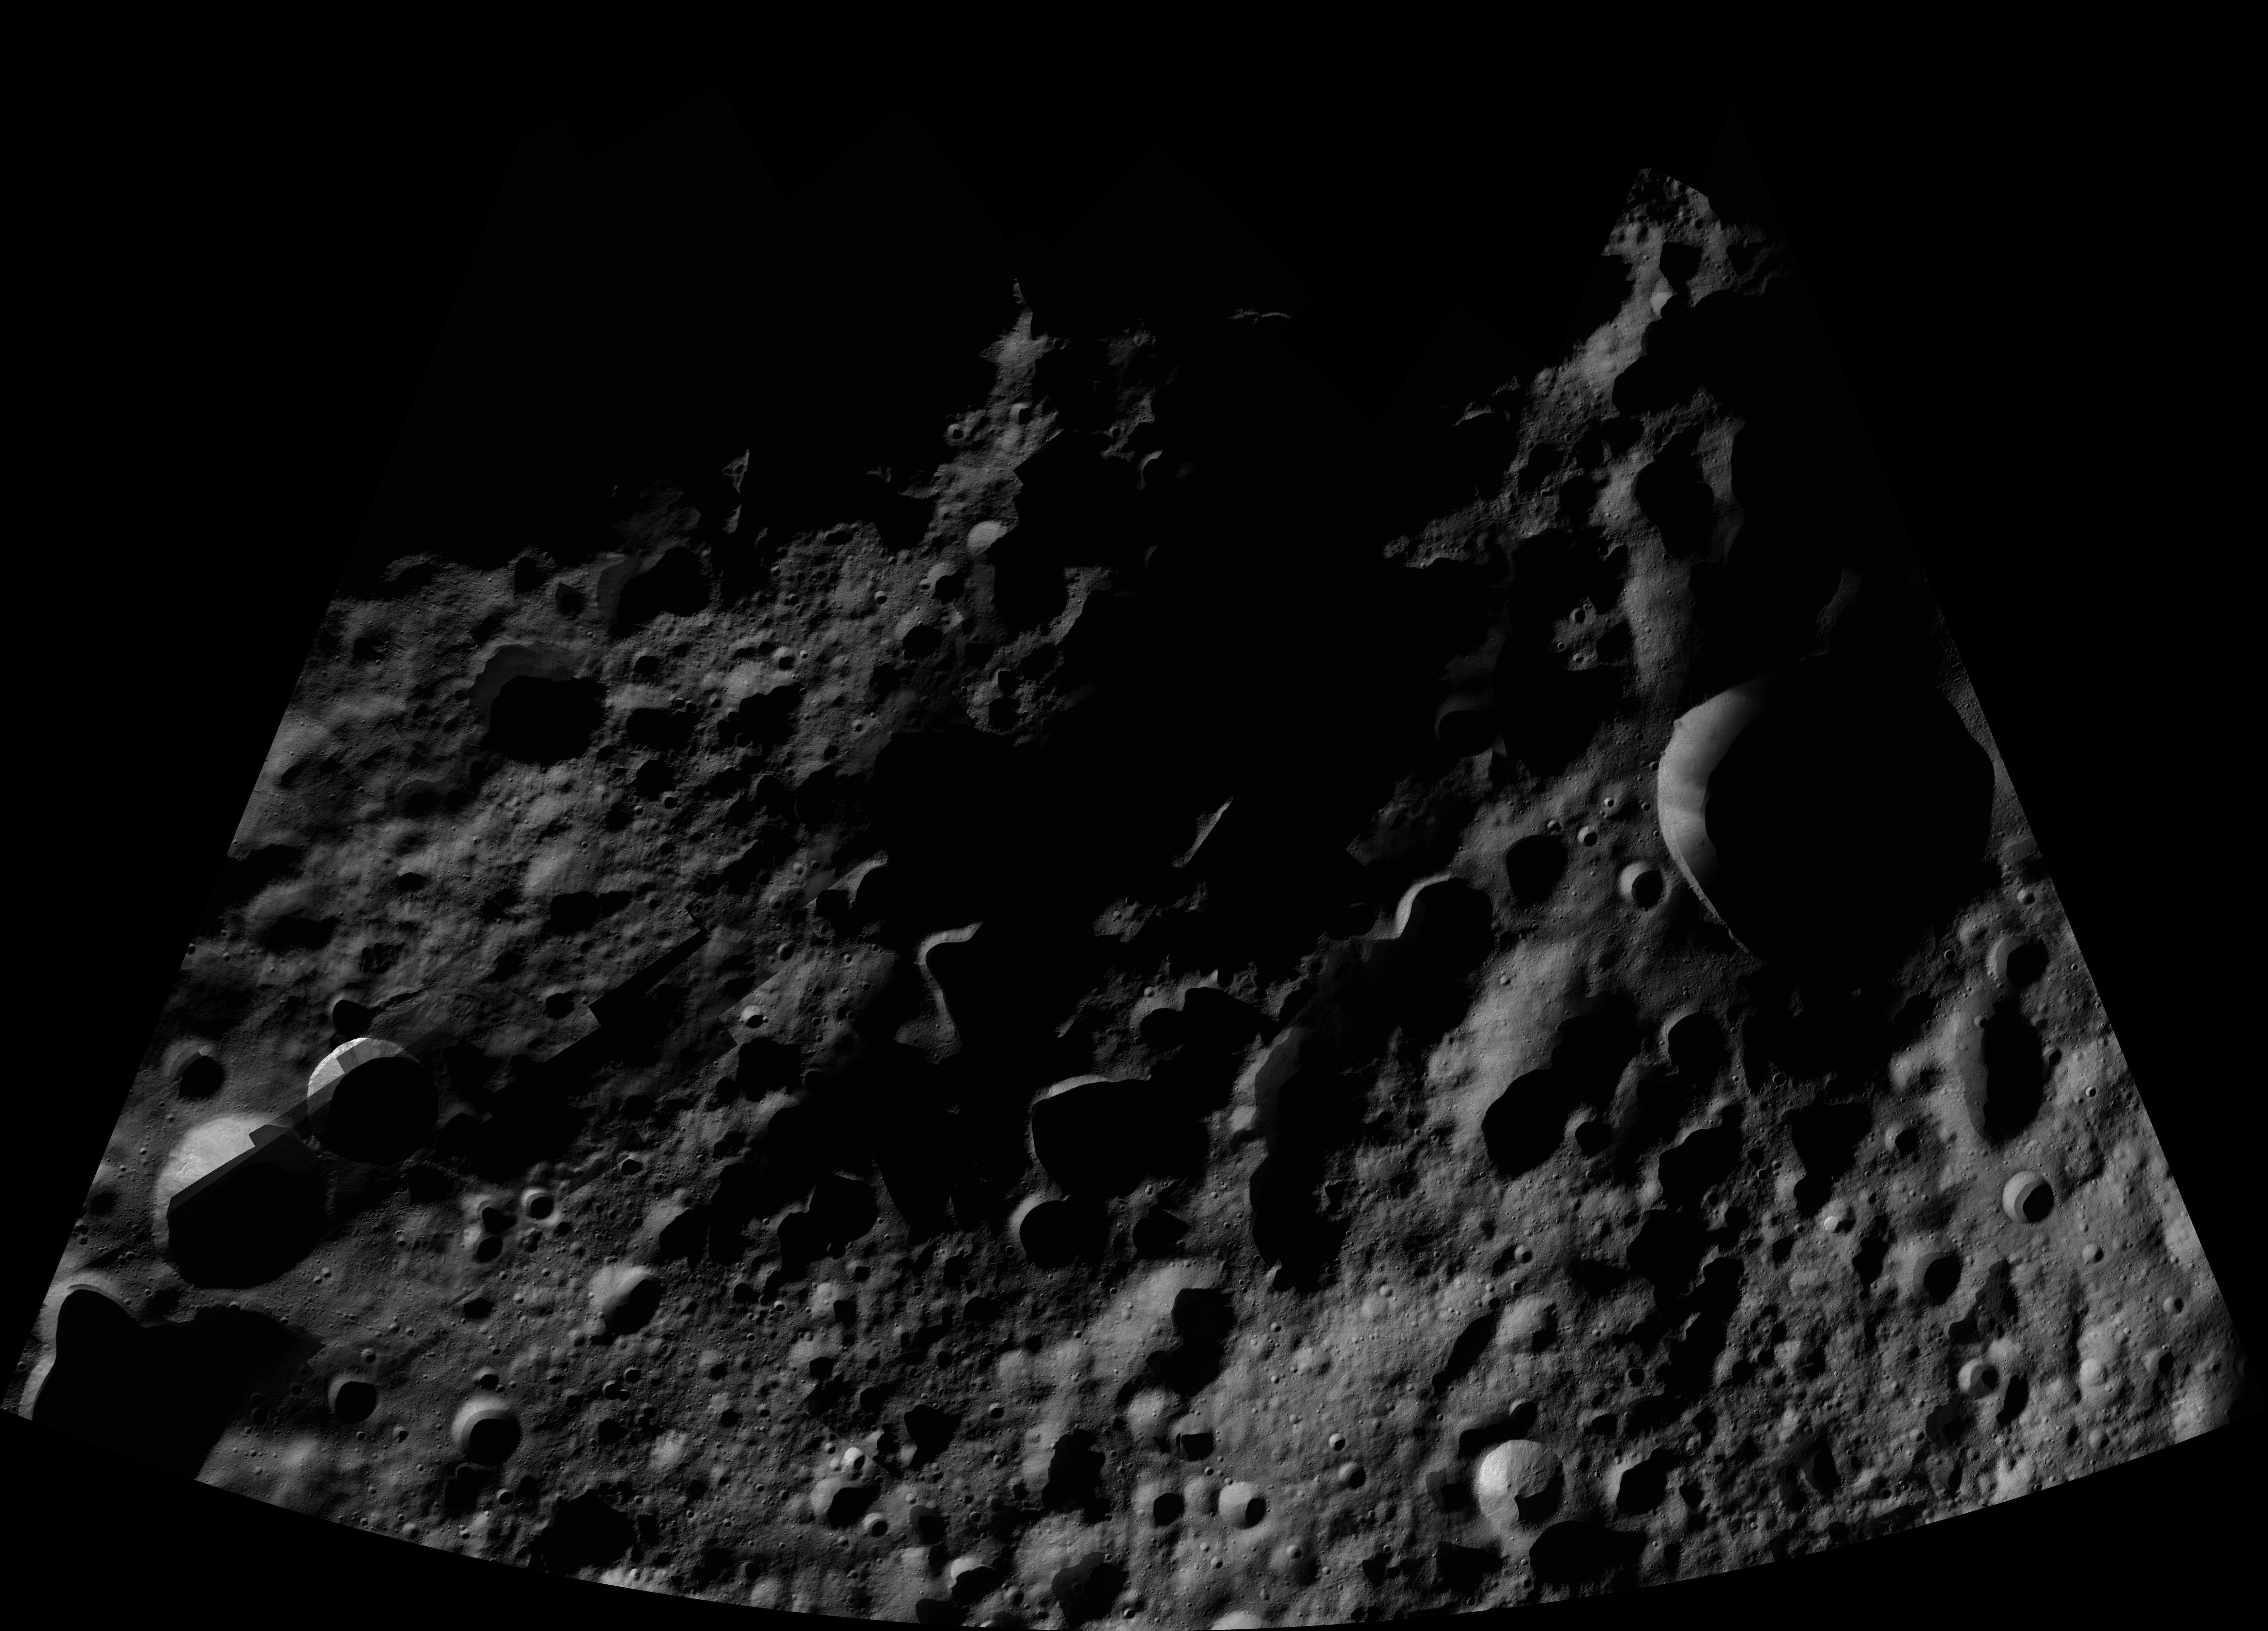

Floronia AV-L-07

This image from the atlas of the giant asteroid Vesta was created from images taken as NASA’s Dawn mission flew around the object, also known as a protoplanet. The set of maps was created from mosaics of10,000 images from Dawn’s framing camera instrument, taken at a low altitude of about 130 miles (210 kilometers). This map is mostly at a scale about that of regional road touring maps, where every inch of map is equivalent to a little more than 3 miles of asteroid (one centimeter equals 2 kilometers).

The full atlas and full resolution file can be viewed at PIA17480. Also available is the PDF file for Floronia.

The Dawn mission to Vesta and Ceres is managed by NASA’s Jet Propulsion Laboratory, a division of the California Institute of Technology in Pasadena, for NASA’s Science Mission Directorate, Washington. The University of California, Los Angeles, is responsible for overall Dawn mission science. The Dawn framing cameras were developed and built under the leadership of the Max Planck Institute for Solar System Research, Katlenburg-Lindau, Germany, with significant contributions by DLR German Aerospace Center, Institute of Planetary Research, Berlin, and in coordination with the Institute of Computer and Communication Network Engineering, Braunschweig. The framing camera project is funded by the Max Planck Society, DLR and NASA.

Credit: NASA/JPL-Caltech/UCLA/MPS/DLR/IDA